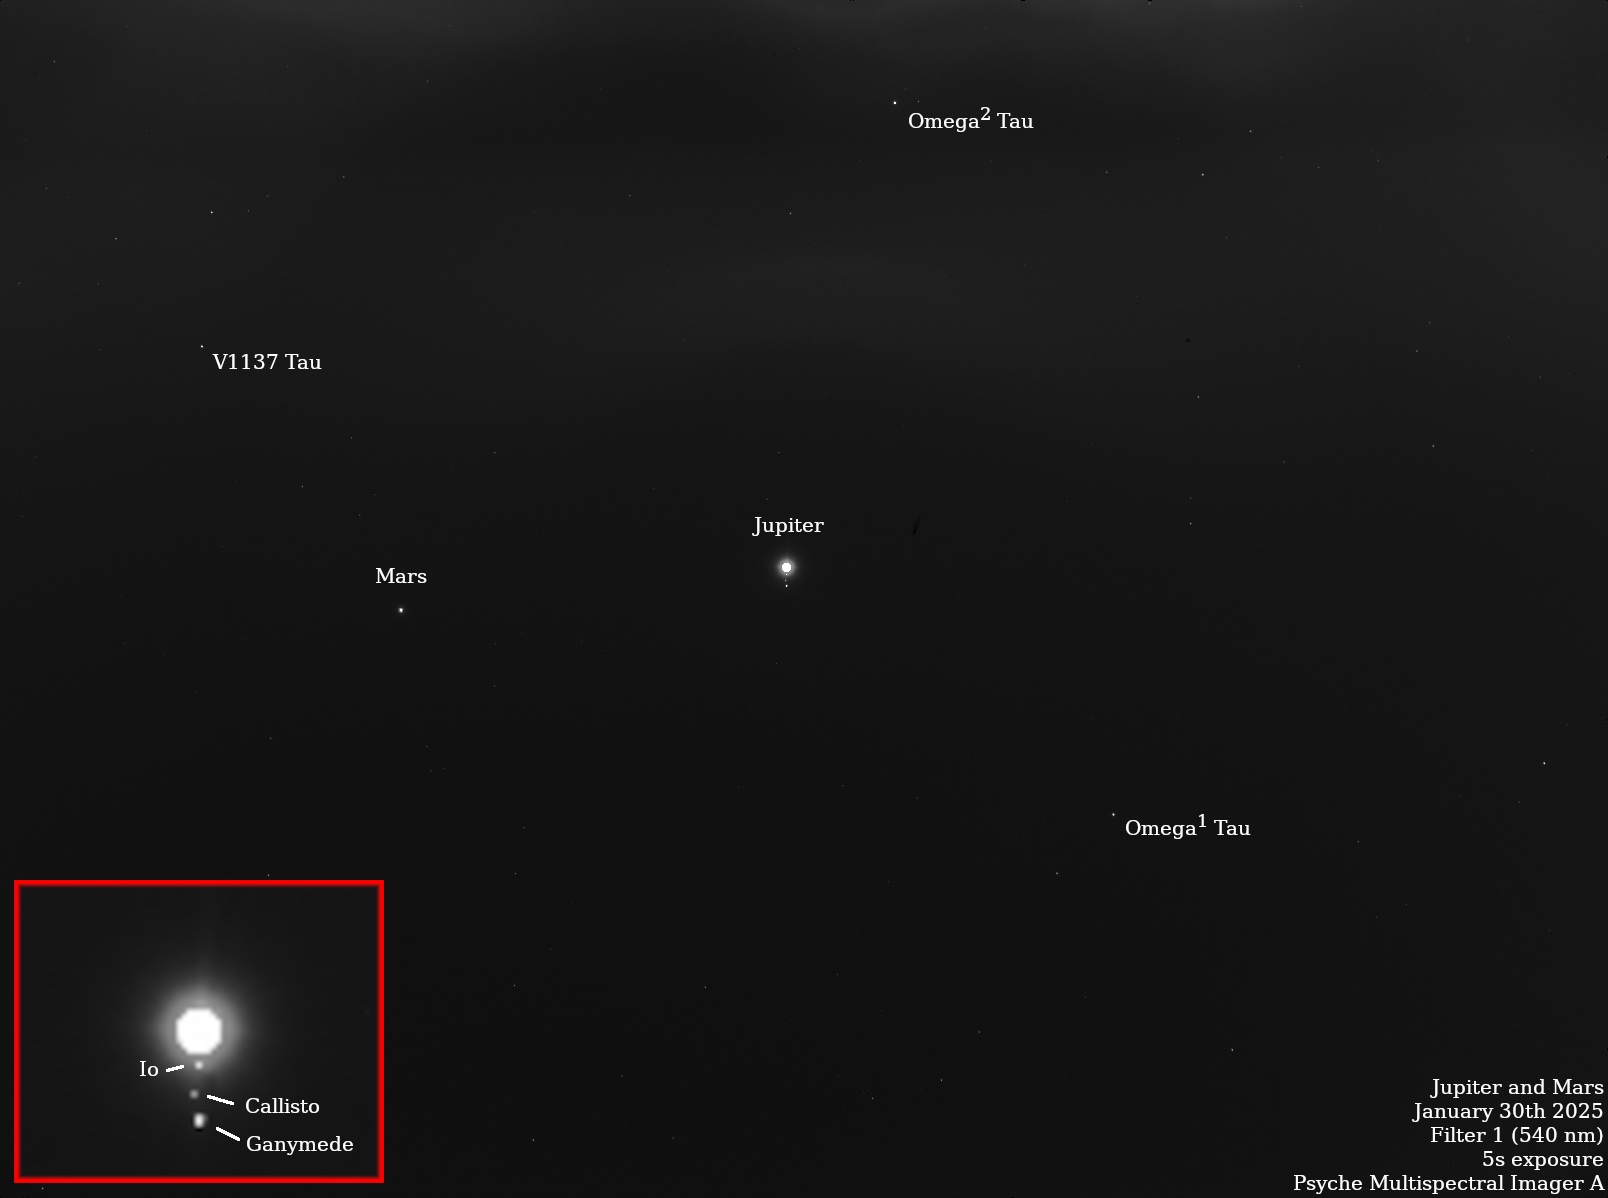

NASA’s Psyche Images Stars, Jovian System

Figure A

NASA’s Psyche spacecraft captured multiple star and planet images in late January 2025 that include notable appearances by Mars, Jupiter, and the Jovian moons Io, Ganymede, Callisto, and Europa. The planned observation by Psyche’s imaging instrument was part of a periodic maintenance and calibration test for the twin cameras that make up the imager instrument.

Scientists on the imaging team, led by Arizona State University, also took images of the bright stars Vega and Canopus, which have served as standard calibration sources for astronomers for decades. The team is also using the data to assess the effects of minor wiggles or “jitter” in the spacecraft’s pointing system as it points the cameras to different places in the sky. The observations of Jupiter and Mars also help the team determine how the cameras respond to solar system objects that shine by reflected sunlight, just like the Psyche asteroid.

The starfield pictures shown here are long-exposure (five-second) images captured by each camera. By over-exposing Jupiter to bring out some of the background stars in the Taurus constellation, the imagers were able to capture Jupiter’s fainter Galilean moons as well.

The main image here was captured by the Psyche mission’s primary camera, Imager-A, on Jan. 30; Figure A was captured by the Psyche mission’s backup camera, Imager-B, on Jan. 27. Both images were obtained using each camera’s “clear” filter, to provide maximum sensitivity for both bright and faint stars and solar system objects.

Arizona State University leads the Psyche mission. A division of Caltech in Pasadena, NASA’s Jet Propulsion Laboratory is responsible for the mission’s overall management, system engineering, integration and test, and mission operations. Maxar Technologies in Palo Alto, California, provided the high-power solar electric propulsion spacecraft chassis.

Credit: NASA/JPL-Caltech/ASU